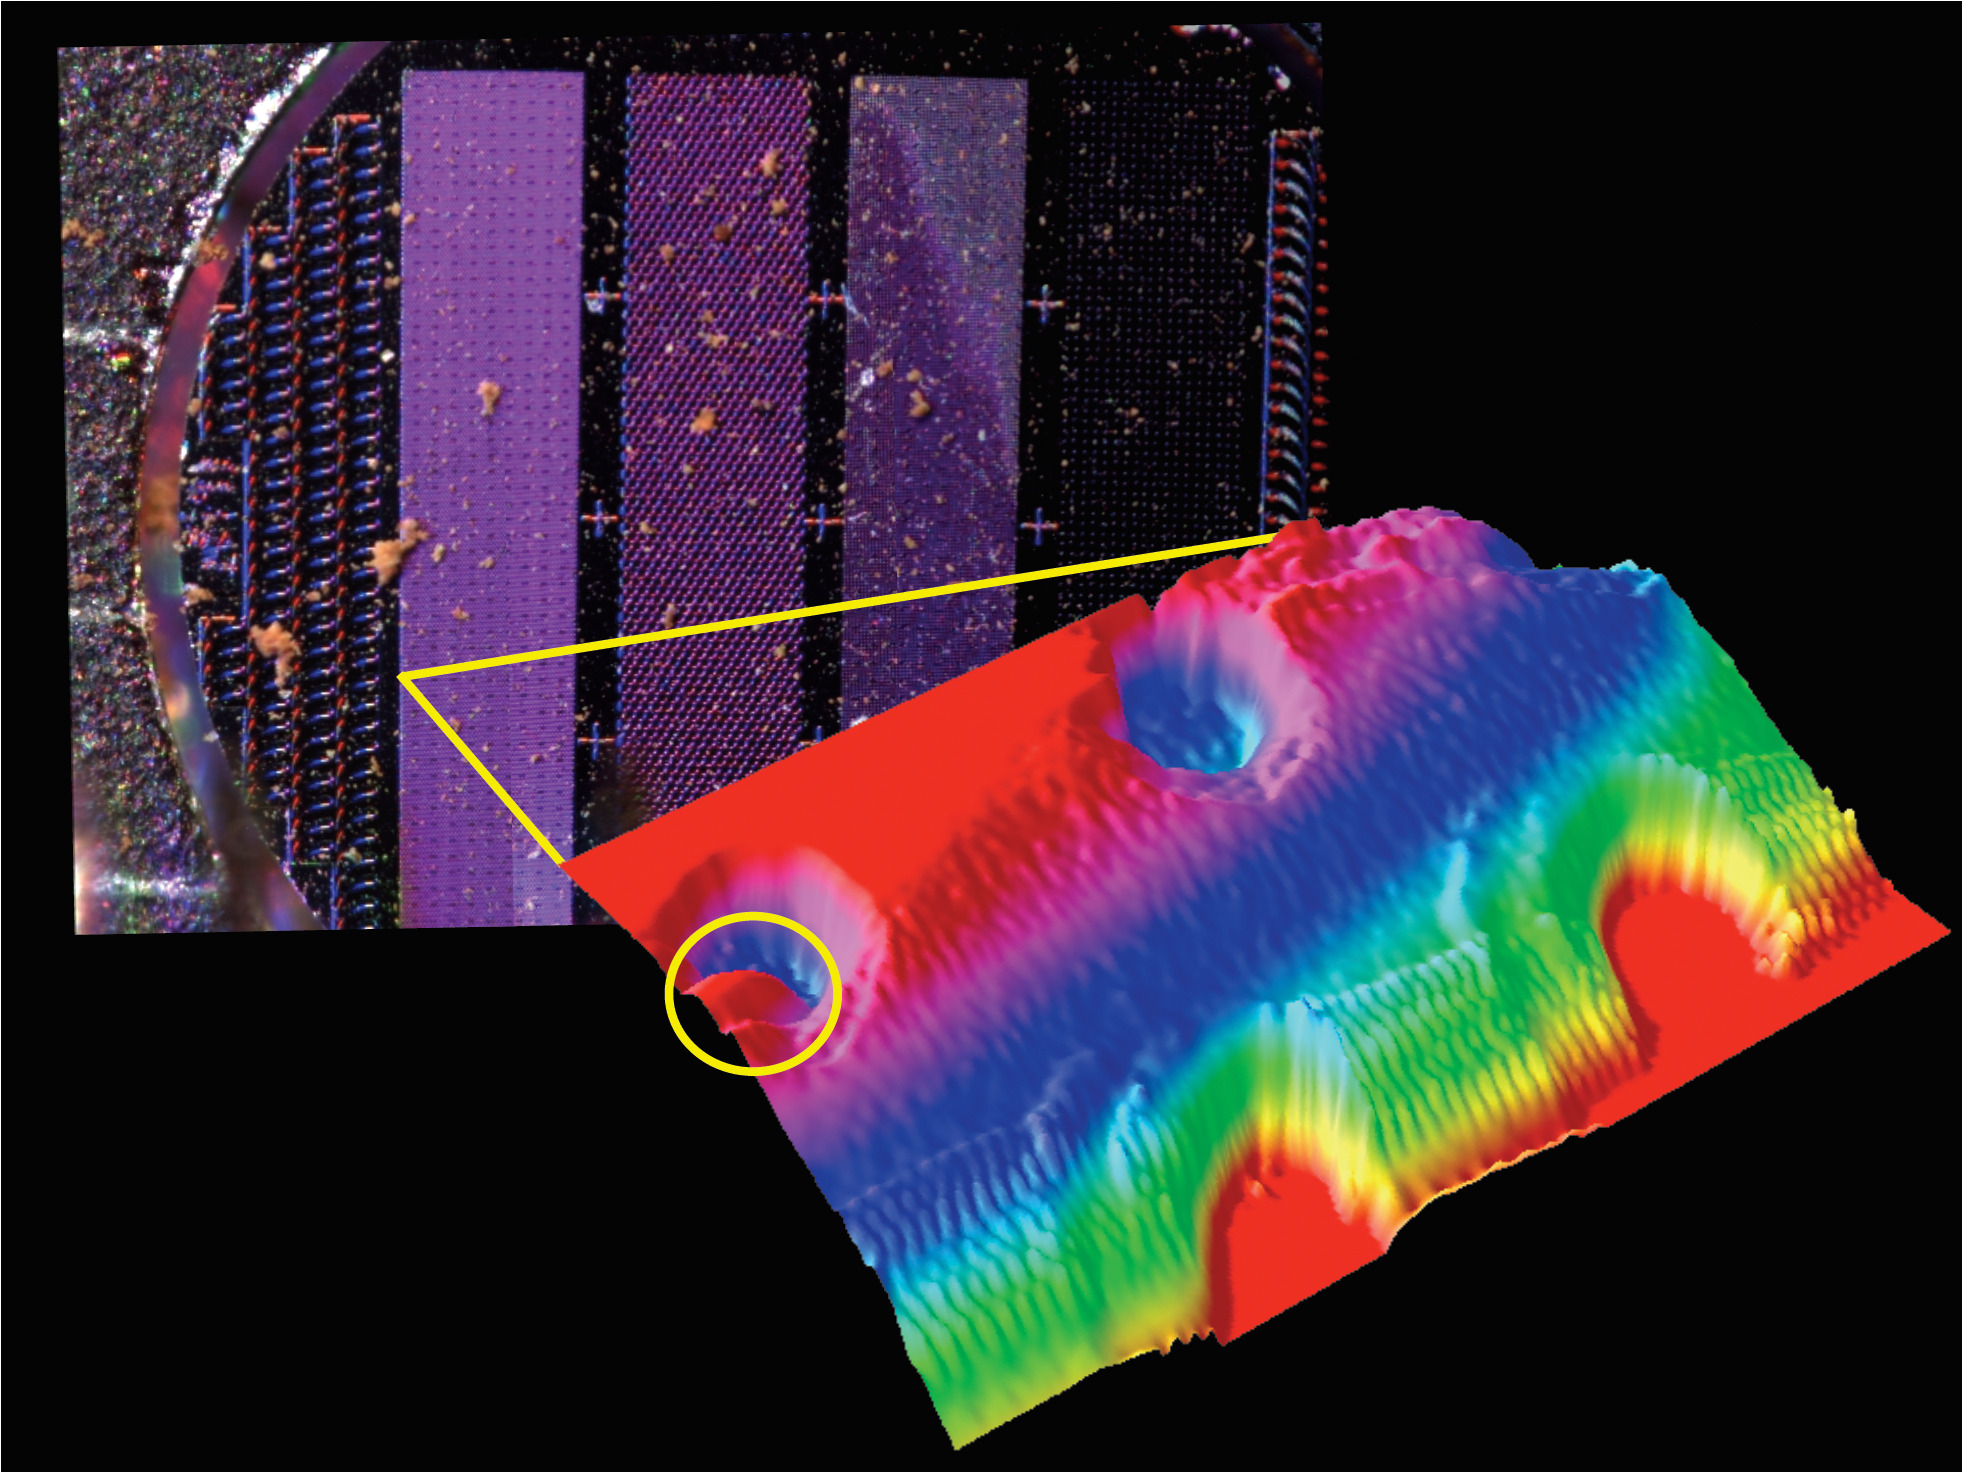

Images from Phoenix’s MECA Instruments

The image on the upper left is from NASA’s Phoenix Mars Lander’s Optical Microscope after a sample informally called “Sorceress” was delivered to its silicon substrate on the 38th Martian day, or sol, of the mission (July 2, 2008).

A 3D representation of the same sample is on the right, as seen by Phoenix’s Atomic Force Microscope. This is 100 times greater magnification than the view from the Optical Microscope, and the most highly magnified image ever seen from another world.

The Optical Microscope and the Atomic Force Microscope are part of Phoenix’s Microscopy, Electrochemistry and Conductivity Analyzer instrument.

The Atomic Force Microscope was developed by a Swiss-led consortium in collaboration with Imperial College London.

The Phoenix Mission is led by the University of Arizona, Tucson, on behalf of NASA. Project management of the mission is by NASA’s Jet Propulsion Laboratory, Pasadena, Calif. Spacecraft development is by Lockheed Martin Space Systems, Denver.

Photojournal Note: As planned, the Phoenix lander, which landed May 25, 2008 23:53 UTC, ended communications in November 2008, about six months after landing, when its solar panels ceased operating in the dark Martian winter.

Credit: NASA/JPL-Caltech/University of Arizona/University of Neuchatel